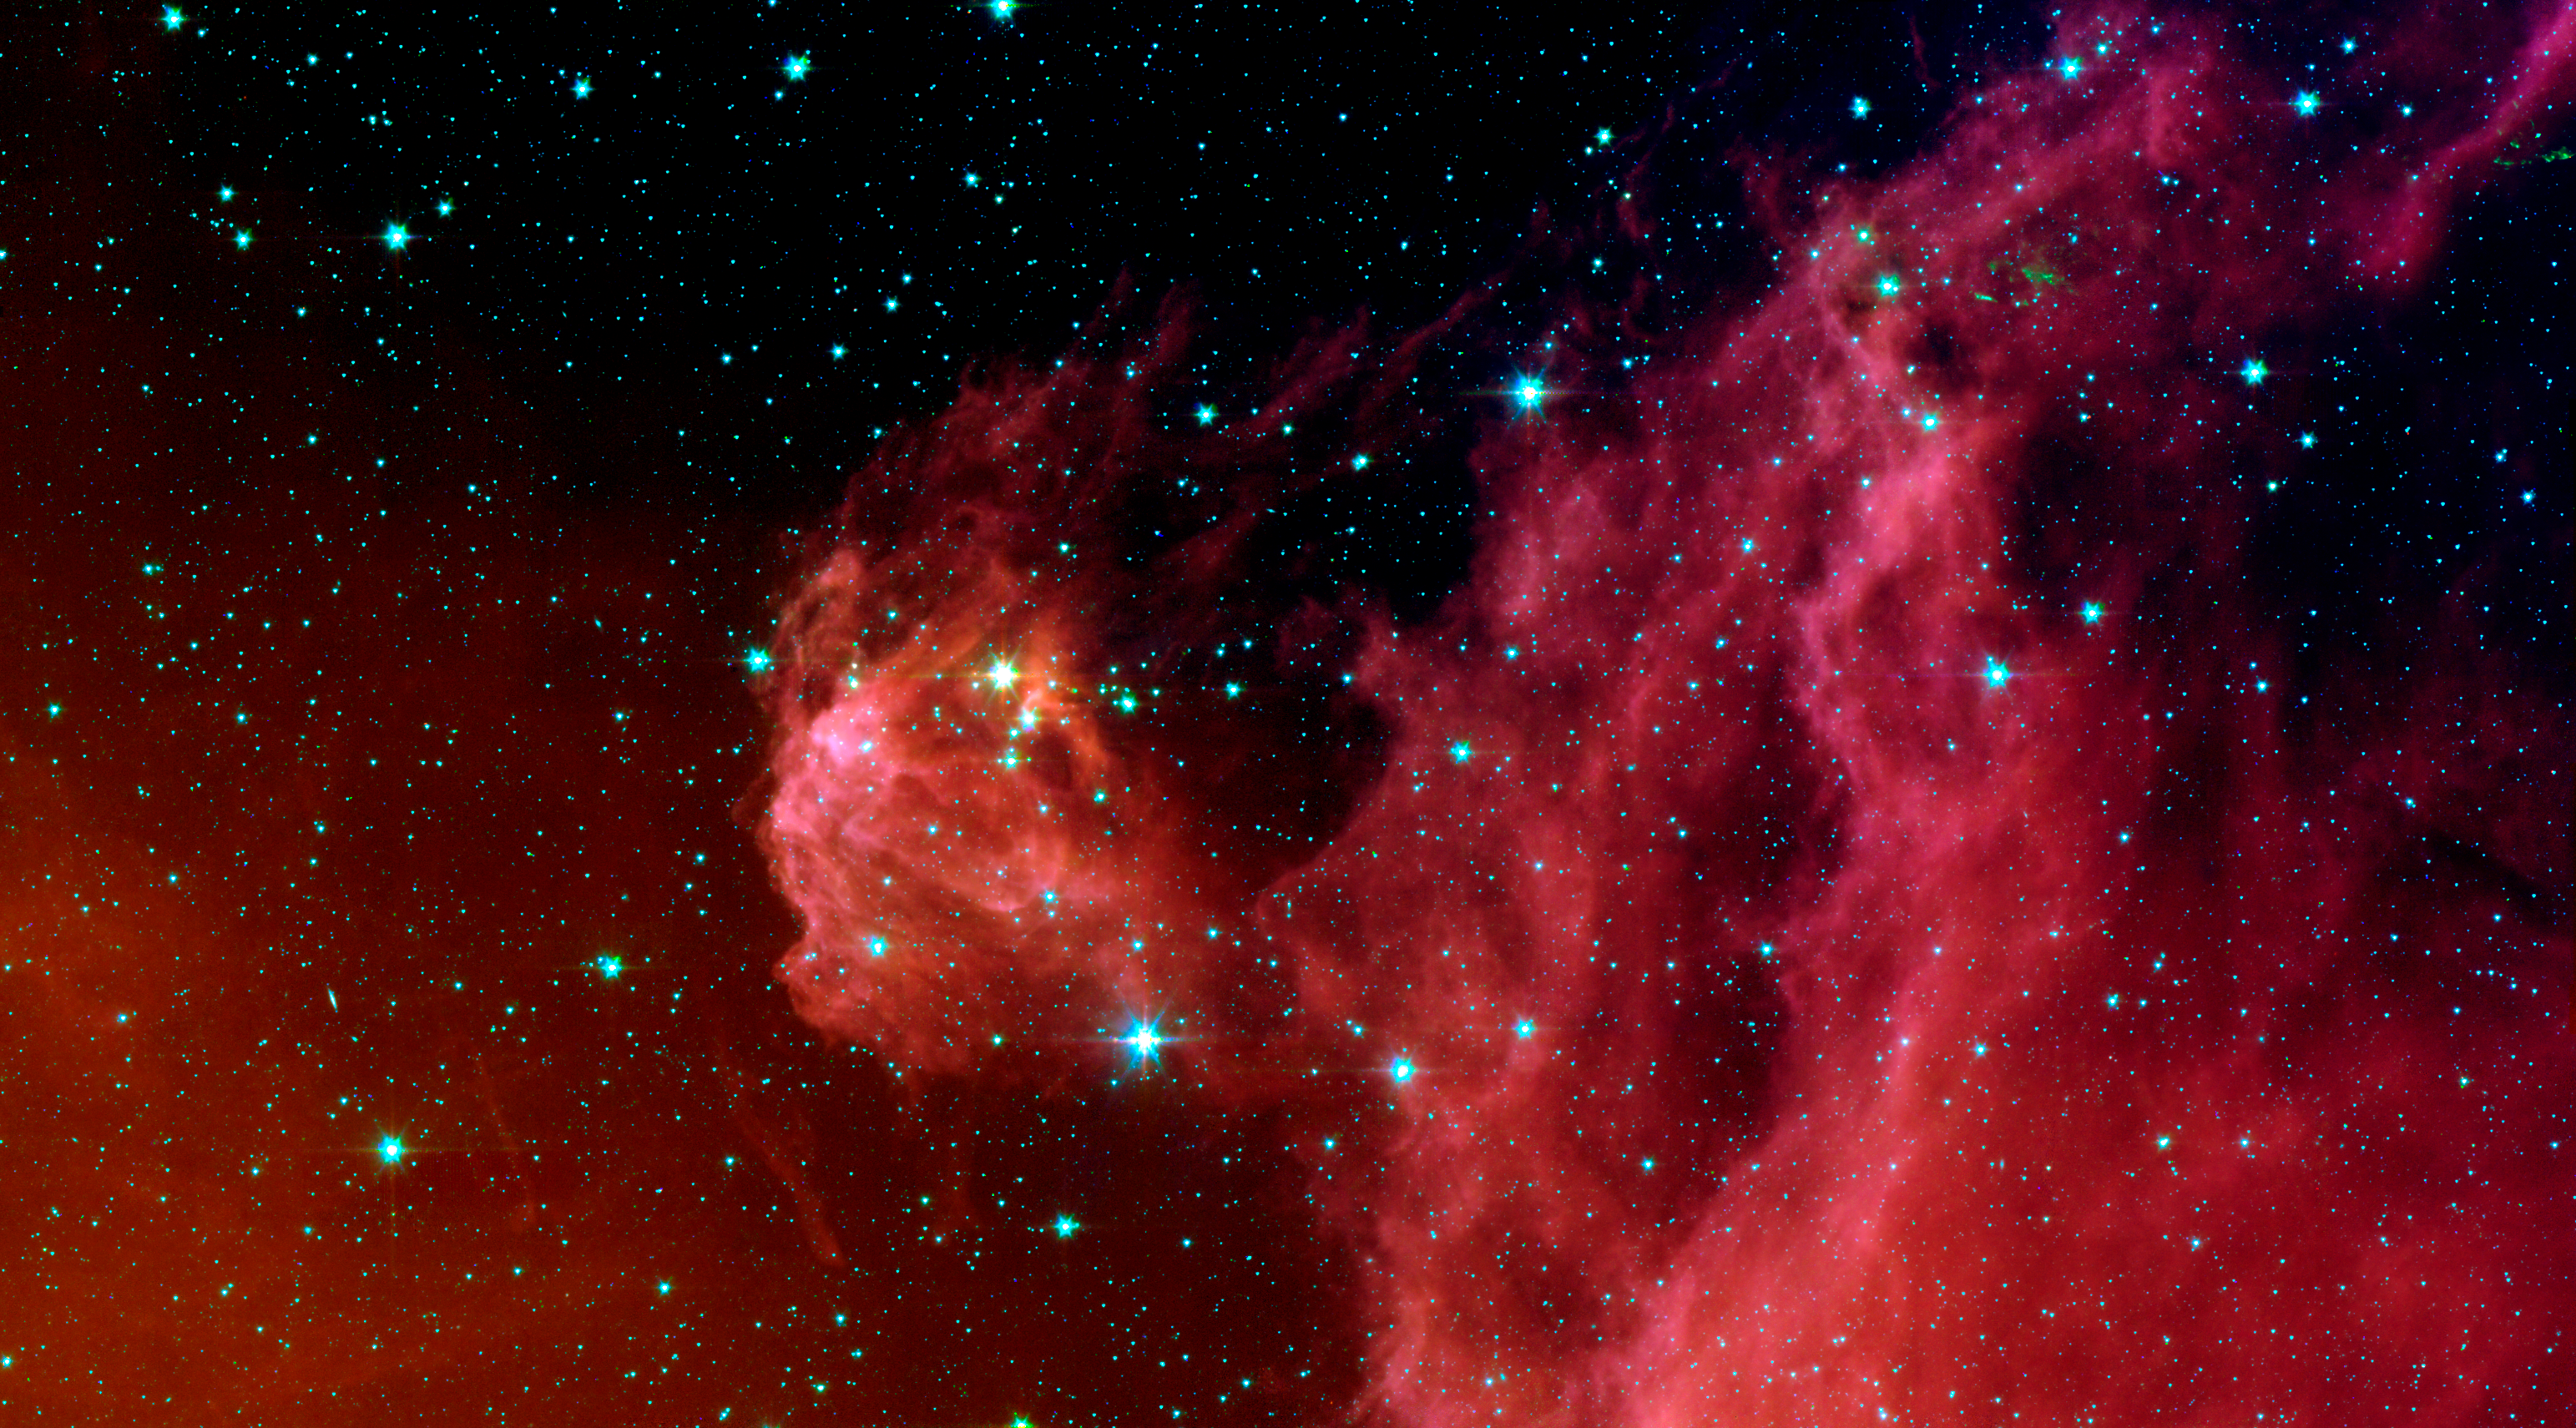

Young Stars Emerge from Orion's Head

This image from NASA's Spitzer Space Telescope shows infant stars "hatching" in the head of the hunter constellation, Orion. Astronomers suspect that shockwaves from a supernova explosion in Orion's head, nearly three million years ago, may have initiated this newfound birth.

The region featured in this Spitzer image is called Barnard 30. It is located approximately 1,300 light-years away and sits on the right side of Orion's head, just north of the massive star Lambda Orionis.

Wisps of red in the cloud are organic molecules called polycyclic aromatic hydrocarbons (PAHs). PAHs are formed anytime carbon-based materials are burned incompletely. On Earth, they can be found in the sooty exhaust from automobile and airplane engines. They also coat the grills where charcoal-broiled meats are cooked.

This image shows infrared light captured by Spitzer's infrared array camera. Light with wavelengths of 8 and 5.8 microns (red and orange) comes mainly from dust that has been heated by starlight. Light of 4.5 microns (green) shows hot gas and dust; and light of 3.6 microns (blue) is from starlight.

Credit: NASA/JPL-Caltech/D. Barrado y Navascus (LAEFF-INTA)